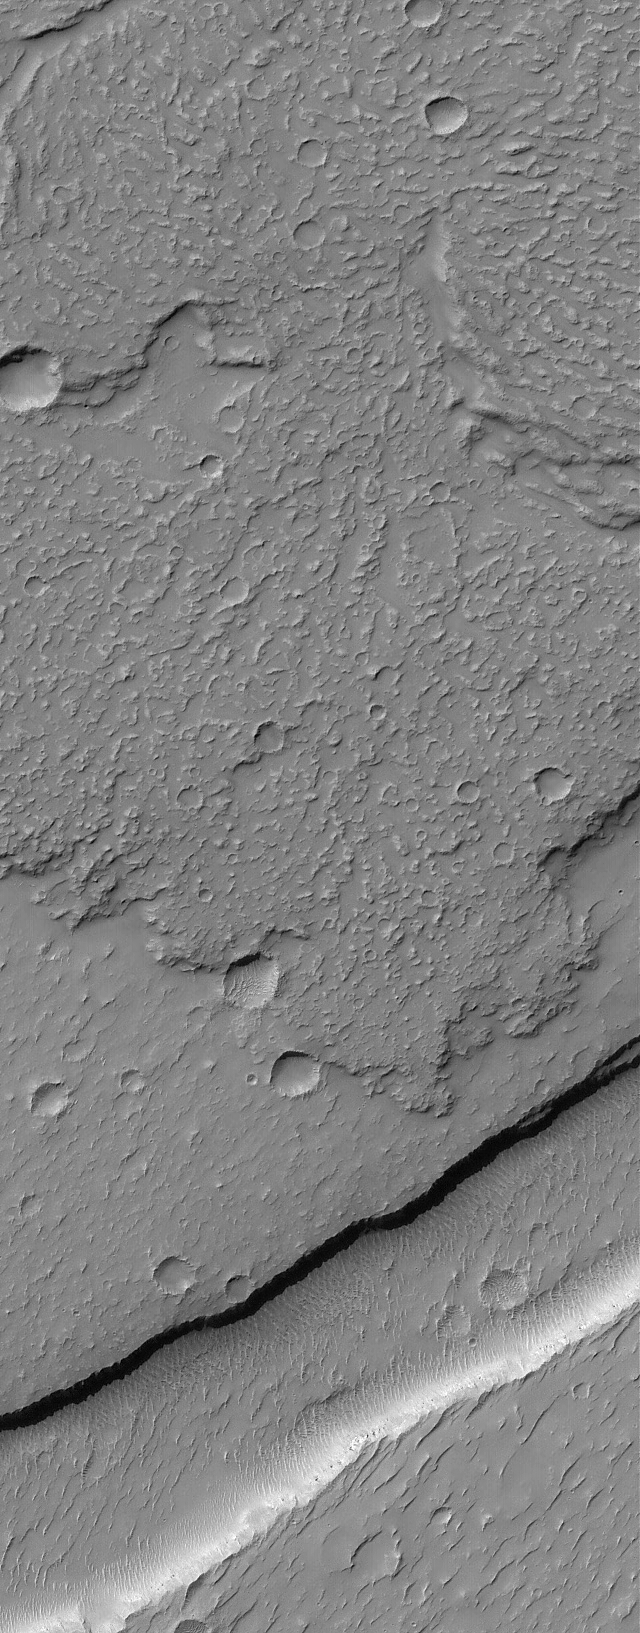

Lava Flow Features

2 December 2004
This Mars Global Surveyor (MGS) Mars Orbiter Camera (MOC) image shows details near the front edge of a lava flow in the Daedalia Planum region. Daedalia Planum is a vast region covered with the extremely large lava flows of southern Tharsis. The trough in the lower third of the image is a graben formed by extension and faulting of the martian crust. This image is located near 28.1°S, 135.0°W, and covers an area approximately 3 km (1.9 mi) across. Sunlight illuminates the scene from the upper left.

Credit: NASA/JPL/Malin Space Science Systems